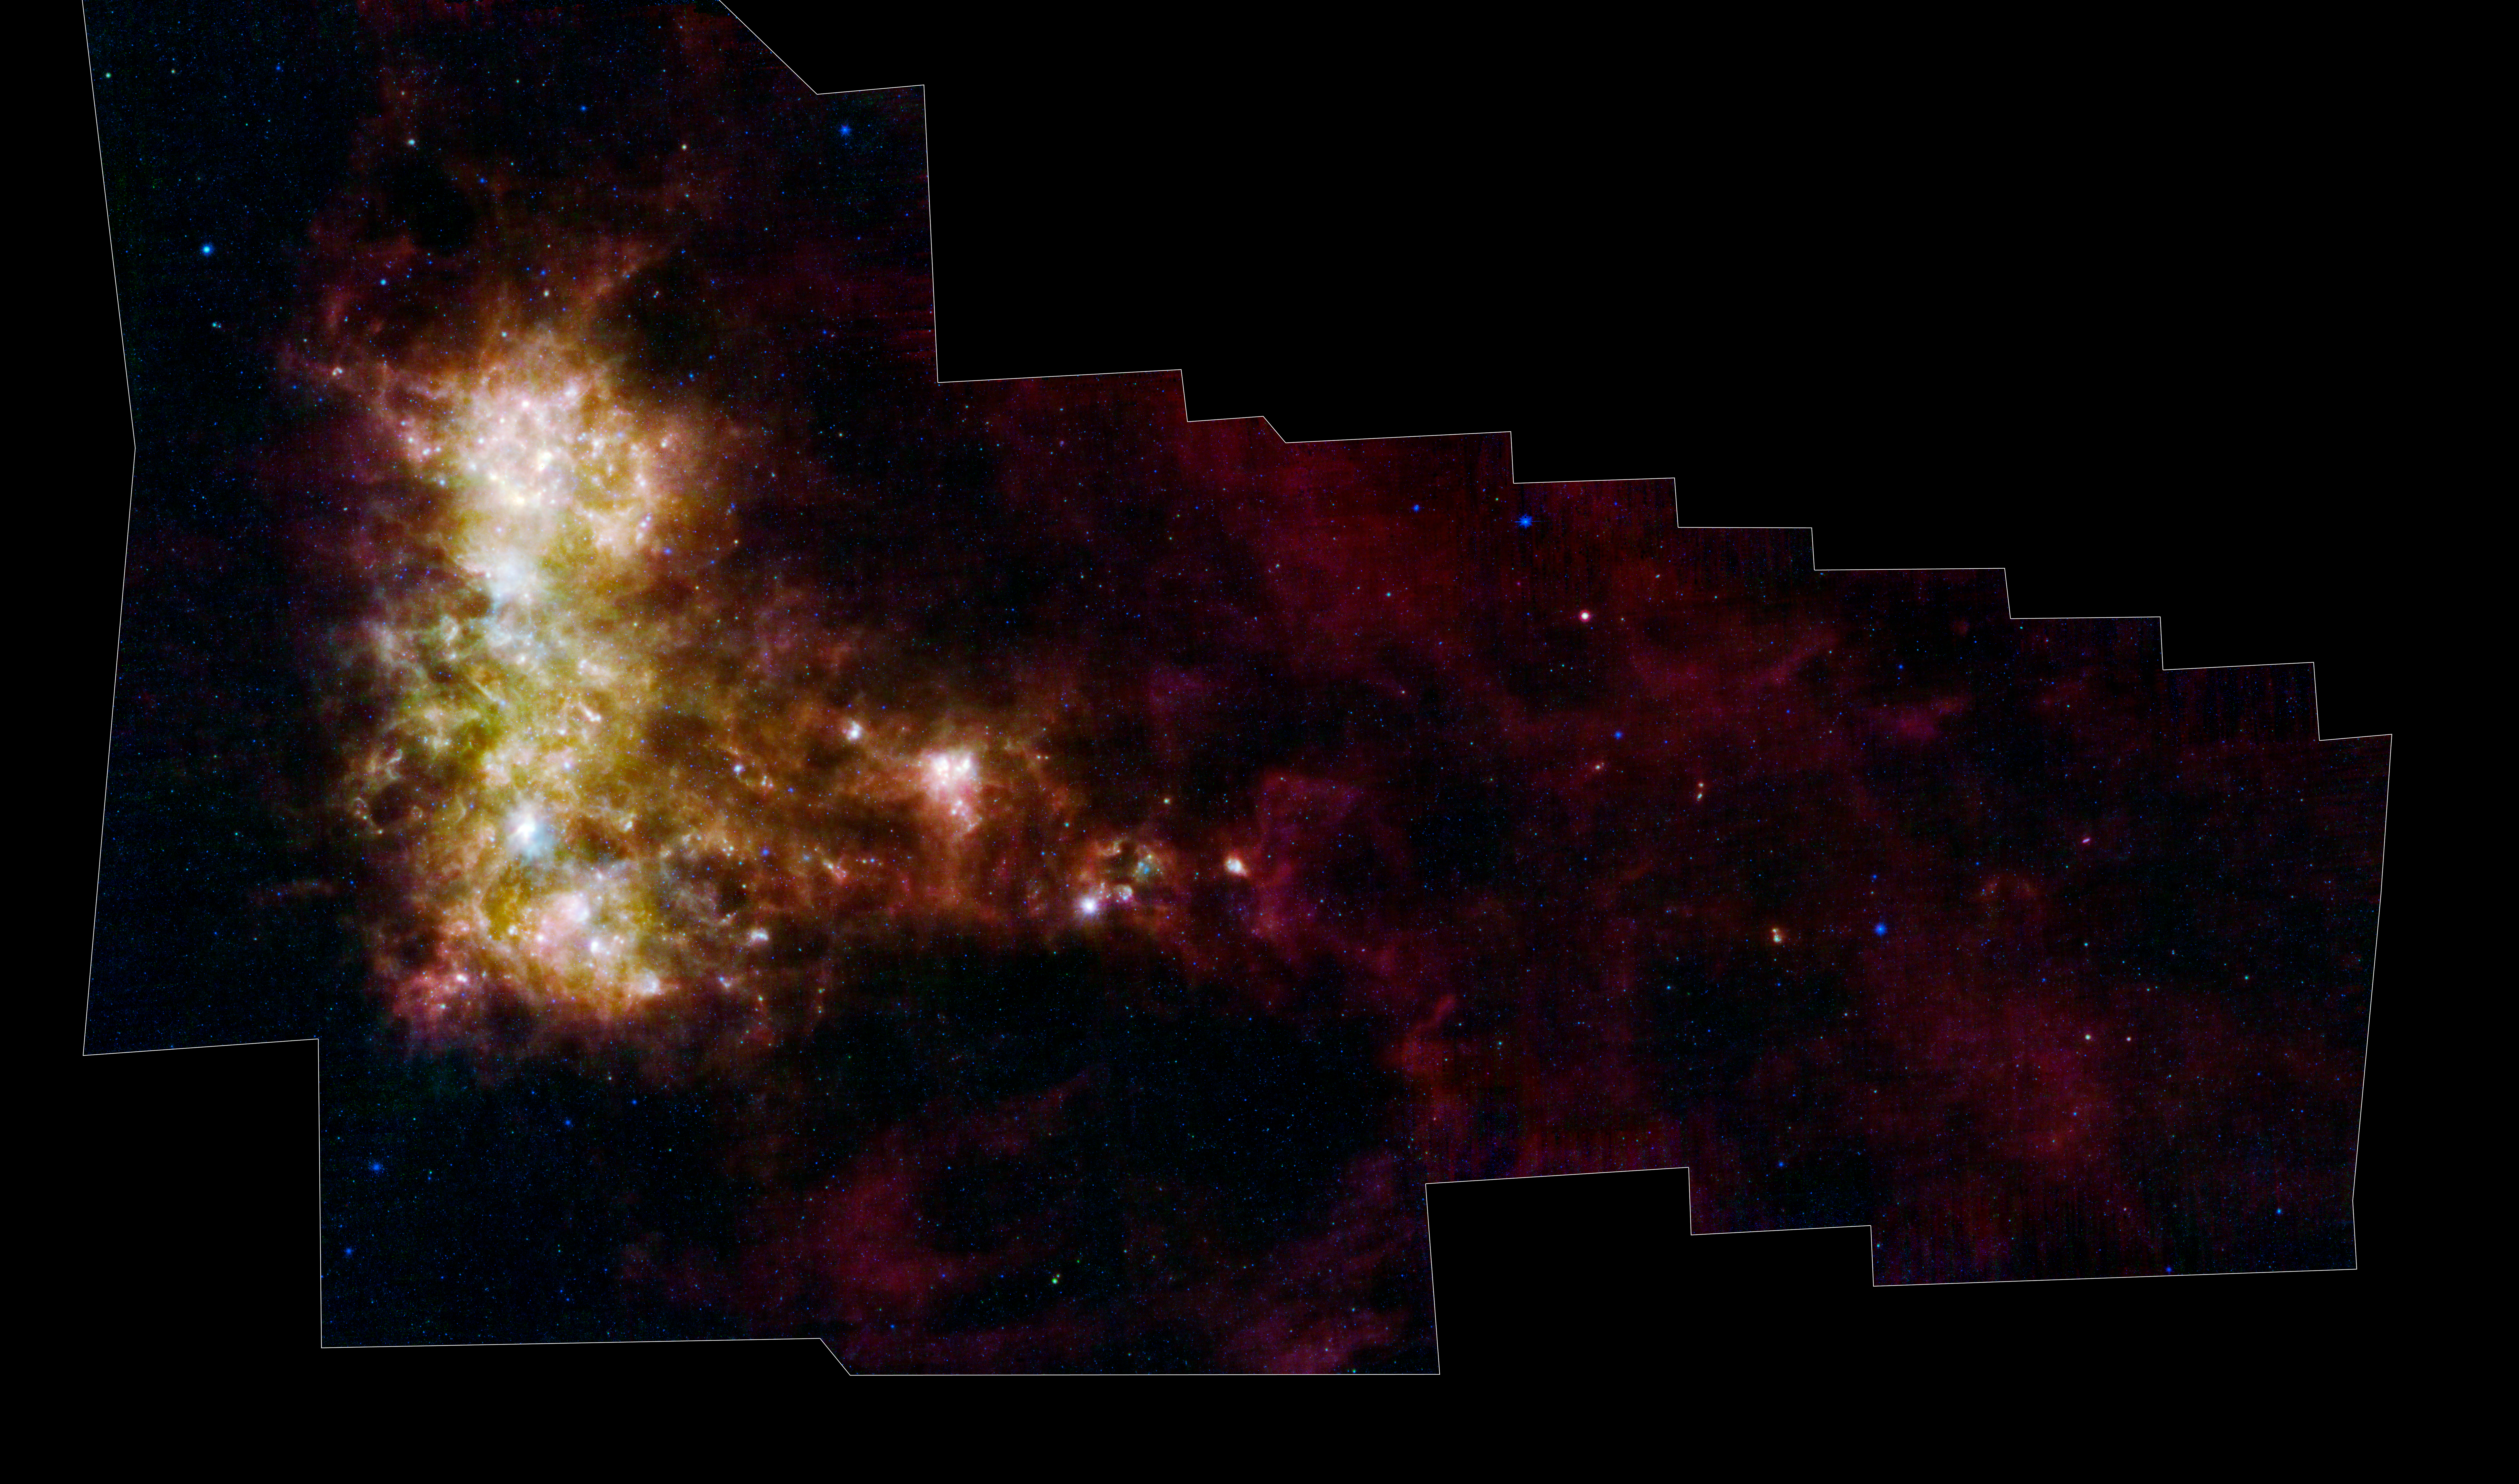

Dusty, Little Galaxy

The infrared portrait of the Small Magellanic Cloud, taken by NASA's Spitzer Space Telescope, reveals the stars and dust in this galaxy as never seen before. The Small Magellanic Cloud is a nearby satellite galaxy to our Milky Way galaxy, approximately 200,000 light-years away.

The image shows the main body of the Small Magellanic Cloud, which is comprised of the "bar" and "wing" on the left and the "tail" extending to the right. The bar contains both old stars (in blue) and young stars lighting up their natal dust (green/red). The wing mainly contains young stars. The tail contains only gas, dust and newly formed stars. Spitzer data has confirmed that the tail region was recently torn off the main body of the galaxy. Two of the tail clusters, which are still embedded in their birth clouds, can be seen as red dots.

In addition, the image contains a galactic globular cluster in the lower left (blue cluster of stars) and emission from dust in our own galaxy (green in the upper right and lower right corners).

The data in this image are being used by astronomers to study the lifecycle of dust in the entire galaxy: from the formation in stellar atmospheres, to the reservoir containing the present day interstellar medium, and the dust consumed in forming new stars. The dust being formed in old, evolved stars (blue stars with a red tinge) is measured using mid-infrared wavelengths. The present day interstellar dust is weighed by measuring the intensity and color of emission at longer infrared wavelengths. The rate at which the raw material is being consumed is determined by studying ionized gas regions and the younger stars (yellow/red extended regions). The Small Magellanic Cloud, and its companion galaxy the Large Magellanic Cloud, are the two galaxies where this type of study is possible, and the research could not be done without Spitzer.

This image was captured by Spitzer's multiband imaging photometer, with 24-micron light colored blue; 70-micron light colored green and 160-micron light colored red. The blue, green, and red colors trace hot, warm and cool dust emission, respectively.

The image was taken as part of the Spitzer Legacy program known as SAGE-SMC: Surveying the Agents of Galaxy Evolution in the Tidally-Stripped, Low Metallicity Small Magellanic Cloud.

Image credit: NASA/JPL-Caltech/STScI

Credit: NASA/JPL-Caltech/K. Gordon (STScI)